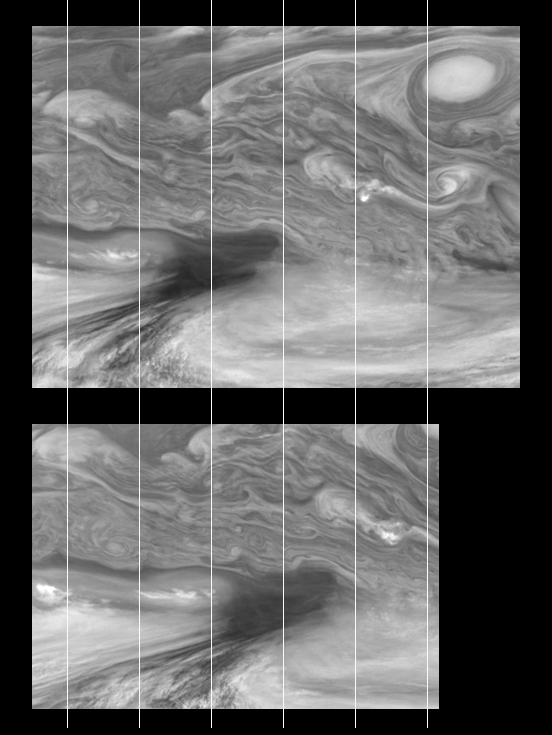

Time Sequence of Jupiter’s Equatorial Region (Time Sets 2 & 4)

Time sequence of Jupiter’s equatorial region at 756 nanometers (nm). The mosaics cover an area of 34,000 kilometers by 22,000 kilometers and were taken ten hours (approximately one Jovian rotation) apart. The dark region near the center of the mosaic is an equatorial “hotspot” similar to the Galileo Probe entry site. The near-infrared continuum filter shows the features of Jupiter’s main visible cloud deck.

Jupiter’s atmospheric circulation is dominated by alternating jets of east/west (zonal) winds. The bands have different widths and wind speeds but have remained constant as long as telescopes and spacecraft have measured them. The top half of these mosaics lies within Jupiter’s North Equatorial Belt, a westward (left) current. The bottom half shows part of the Equatorial Zone, a fast moving eastward current. The clouds near the hotspot are the fastest moving features in these mosaics, moving at about 100 meters per second, or 224 miles per hour.

North is at the top. The mosaics cover latitudes 1 to 19 degrees and are centered at longitude 336 degrees West. The grid lines, fixed in longitude, mark 350 degrees west (on the left edge) with decreasing longitude lines marking every 5 degrees moving east (to the right). The smallest resolved features are tens of kilometers in size. These images were taken on December 17, 1996, at a range of 1.5 million kilometers by the Solid State Imaging system aboard NASA’s Galileo spacecraft.

The Jet Propulsion Laboratory, Pasadena, CA manages the mission for NASA’s Office of Space Science, Washington, DC.

Credit: NASA/JPL-Caltech